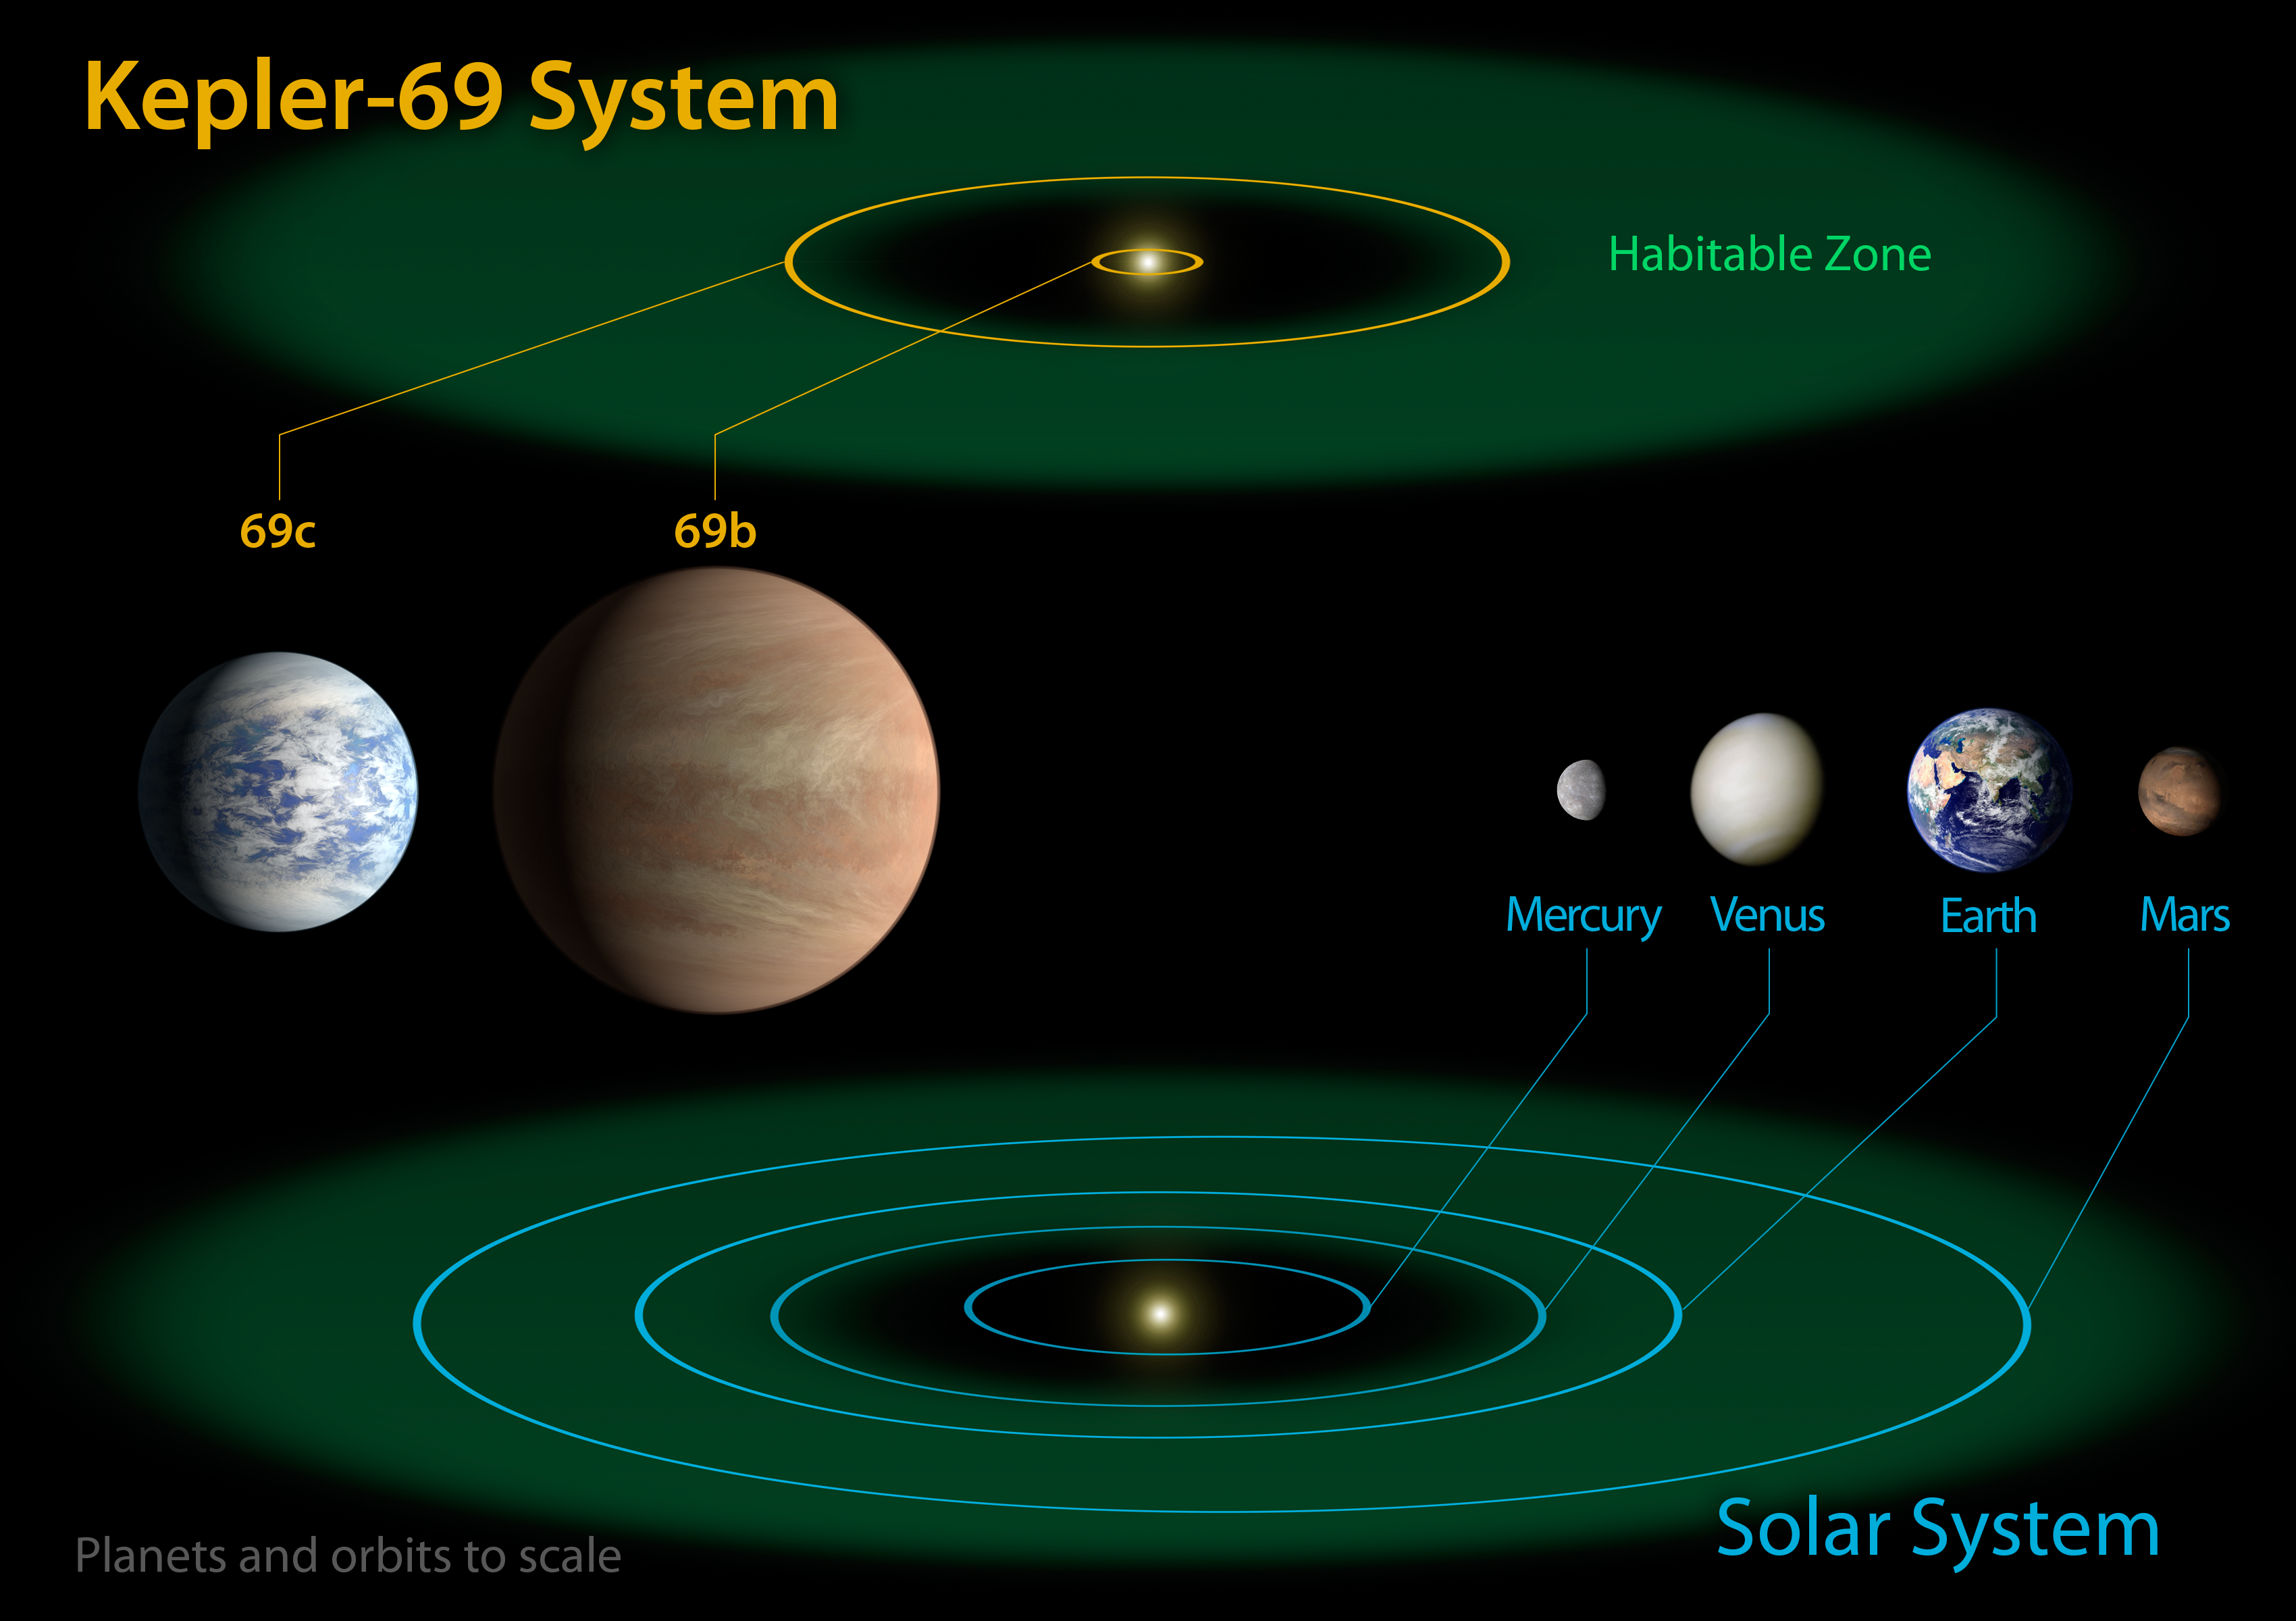

Kepler-69 and the Solar System

The diagram compares the planets of the inner solar system to Kepler-69, a two-planet system about 2,700 light-years from Earth in the constellation Cygnus. The two planets of Kepler-69 orbit a star that belongs to the same class as our sun, called G-type.

Kepler-69c, is 70 percent larger than the size of Earth, and is the smallest yet found to orbit in the habitable zone of a sun-like star. Astronomers are uncertain about the composition of Kepler-69c, but its orbit of 242 days around a sun-like star resembles that of our neighboring planet Venus. The companion planet, Kepler-69b, is just over twice the size of Earth and whizzes around its star once every 13 days.The artistic concepts of the Kepler-69 planets are the result of scientists and artists collaborating to help imagine the appearance of these distant worlds.

The Kepler space telescope, which simultaneously and continuously measures the brightness of more than 150,000 stars, is NASA’s first mission capable of detecting Earth-size planets around stars like our sun.

NASA’s Ames Research Center in Moffett Field, Calif., manages Kepler’s ground system development, mission operations and science data analysis. JPL managed the Kepler mission’s development.

Credit: NASA/Ames/JPL-Caltech